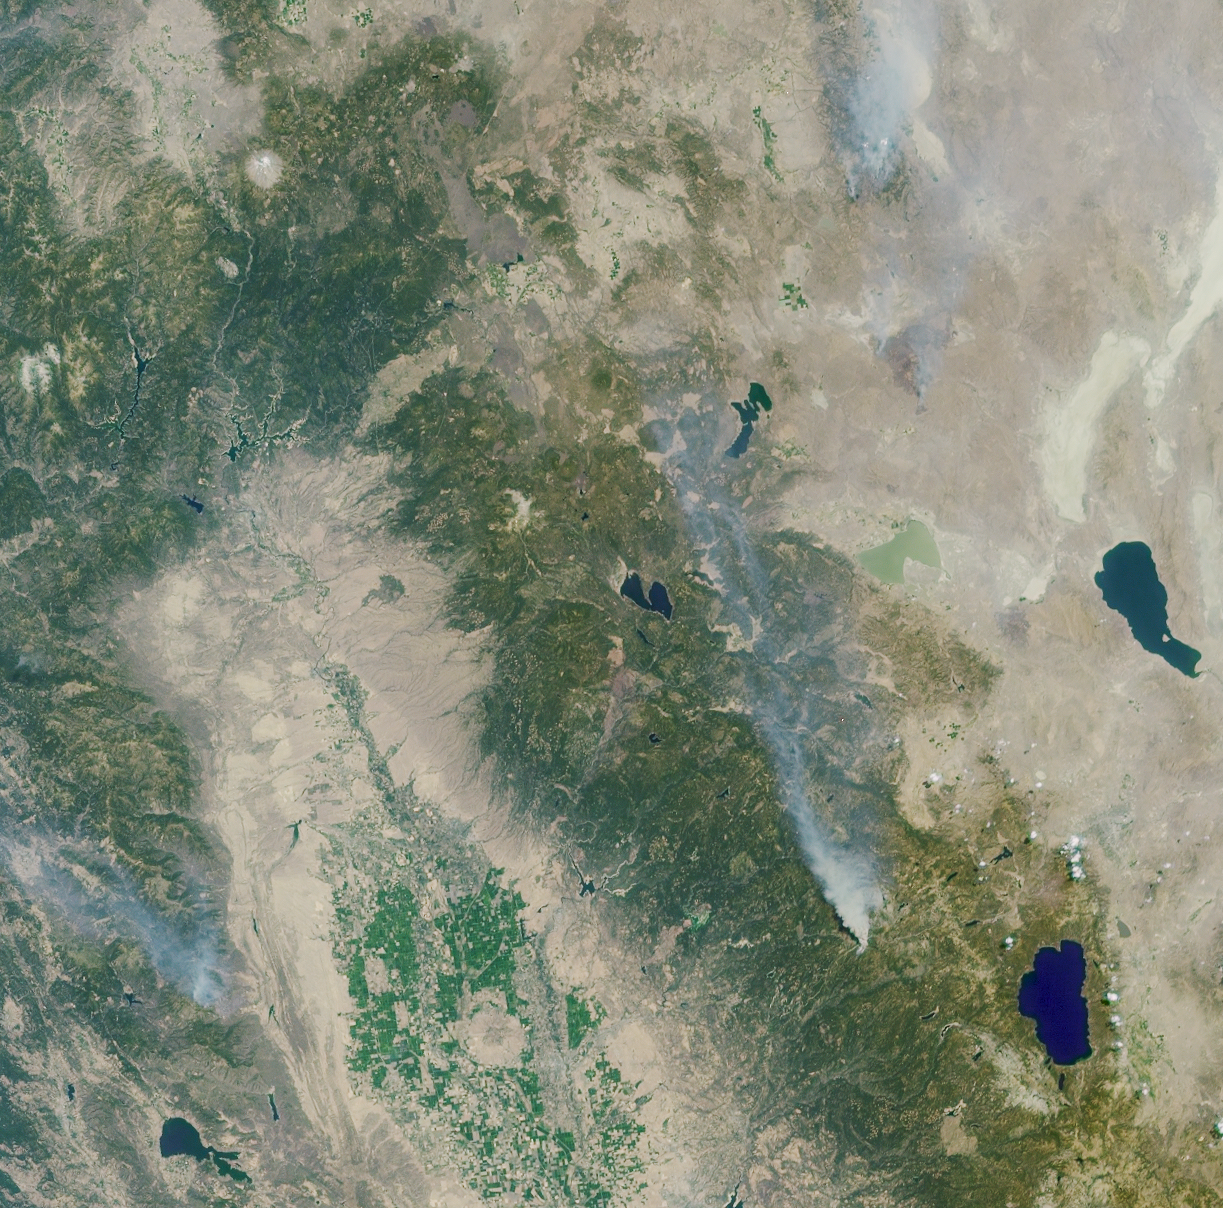

A Panoramic View of the Emigrant Gap Fire, California

These Multi-angle Imaging SpectroRadiometer images of the Central Valley and the Sierra Nevada Mountains show several smoke plumes from wildfires burning throughout Northern California on August 13, 2001. The overview image represents an area of 336 kilometers by 332 kilometers, and was acquired by MISR’s 46-degree backward-looking camera during Terra orbit 8802.

The most prominent plume arises from the Emigrant Gap Fire, located about 40 kilometers west of Lake Tahoe. The animated panorama uses different MISR cameras to enable this plume to be seen from multiple vantage points as the satellite flies overhead. The animation begins with the view from MISR’s 70-degree forward camera, which captured the plume from the north, and moves through six additional camera angles before reaching the 60-degree backward camera, which imaged the plume’s southern face. The frames in the animated image were acquired over a time period of about six minutes, and include an area of 79 kilometers by 105 kilometers. The apparent northward displacement of the terrain as the animation plays is due to geometric parallax resulting from the topographic elevation of the scene and the manner in which the images from the different cameras are superimposed. Features with the highest altitudes exhibit the most parallax. A bright “flash” from several water bodies can also be seen at one of the camera angles; this particular angle is catching sunglint from these mirror-like surfaces.

The Emigrant Gap Fire started during the early afternoon of August 12 and was the result of human activity. It was contained within four days, and burned about 2,500 acres in total. Also visible in the overview image are smoke plumes from the Blue Complex Fires (upper right) and the Trough Fire (lower left). The round hill in the Central Valley is Sutter Buttes, and the single snowcapped peak in the upper left is Mount Shasta.

As of August 30, the US Forest Service reported the total year-to-date area burned in Northern California to be in excess of 200,000 acres, or 800 square kilometers.

MISR was built and is managed by NASA’s Jet Propulsion Laboratory, Pasadena, CA, for NASA’s Office of Earth Science, Washington, DC. The Terra satellite is managed by NASA’s Goddard Space Flight Center, Greenbelt, MD. JPL is a division of the California Institute of Technology.

Credit: NASA/GSFC/LaRC/JPL, MISR Team